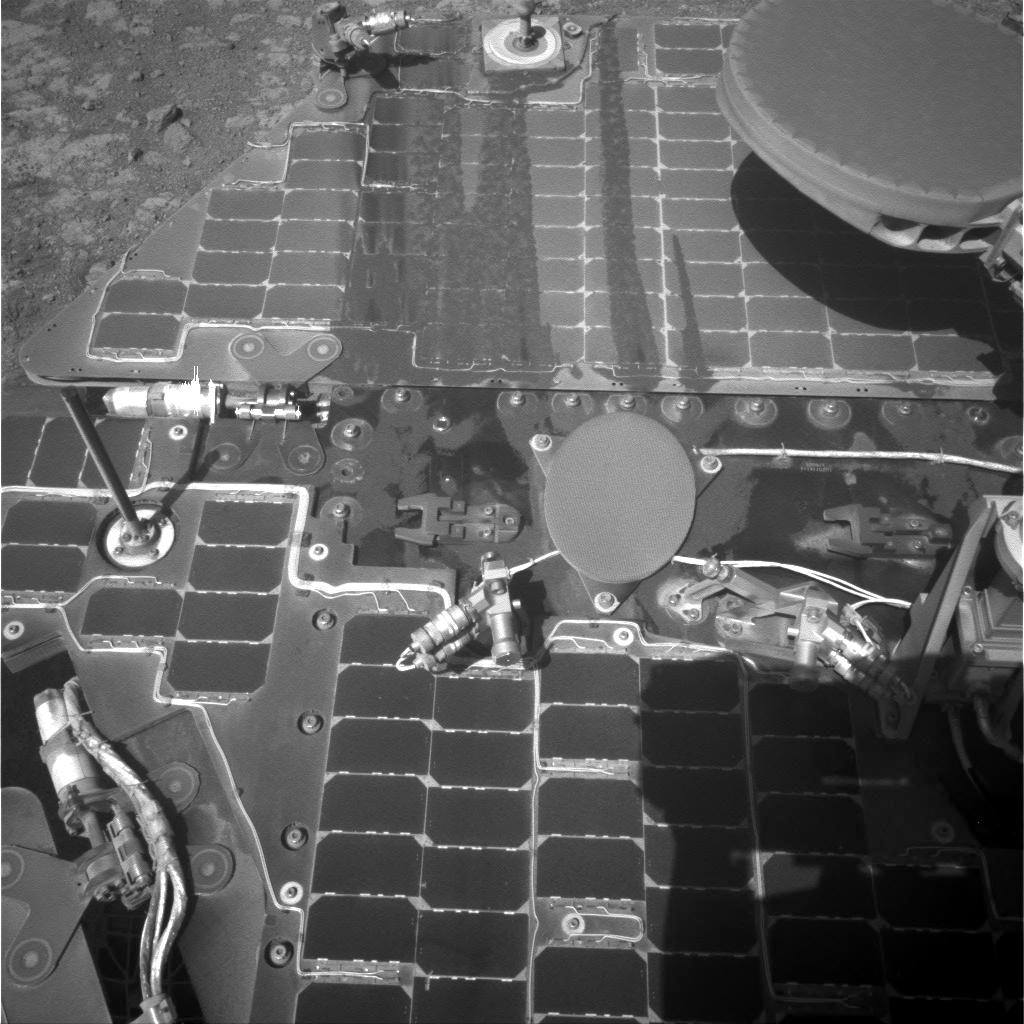

Streaks on Opportunity Solar Panel After Uphill Drive

This image from the navigation camera on the mast of NASA’s Mars Exploration Rover Opportunity shows streaks of dust or sand on the vehicle’s rear solar panel after a series of drives during which the rover was pointed steeply uphill.

The image was taken on March 21, 2016, during the 4,322nd Martian day, or sol, of Opportunity’s work on Mars. The rover’s location was on the north-facing slope of “Knudsen Ridge,” which forms part of the southern edge of “Marathon Valley.” During a forward, uphill drive on March 10 (Sol 4311), Opportunity’s tilt reached 32 degrees, the steepest ever for any rover on Mars. While the rover was so steeply tilted, accumulated dust on its deck was affected by vibrations from wheels slipping against the ground. Tilt in the same direction continued with two downhill drives in reverse between that ascent and when this images was taken.

JPL manages the Mars Exploration Rover Project for NASA’s Science Mission Directorate in Washington.

Credit: NASA/JPL-Caltech